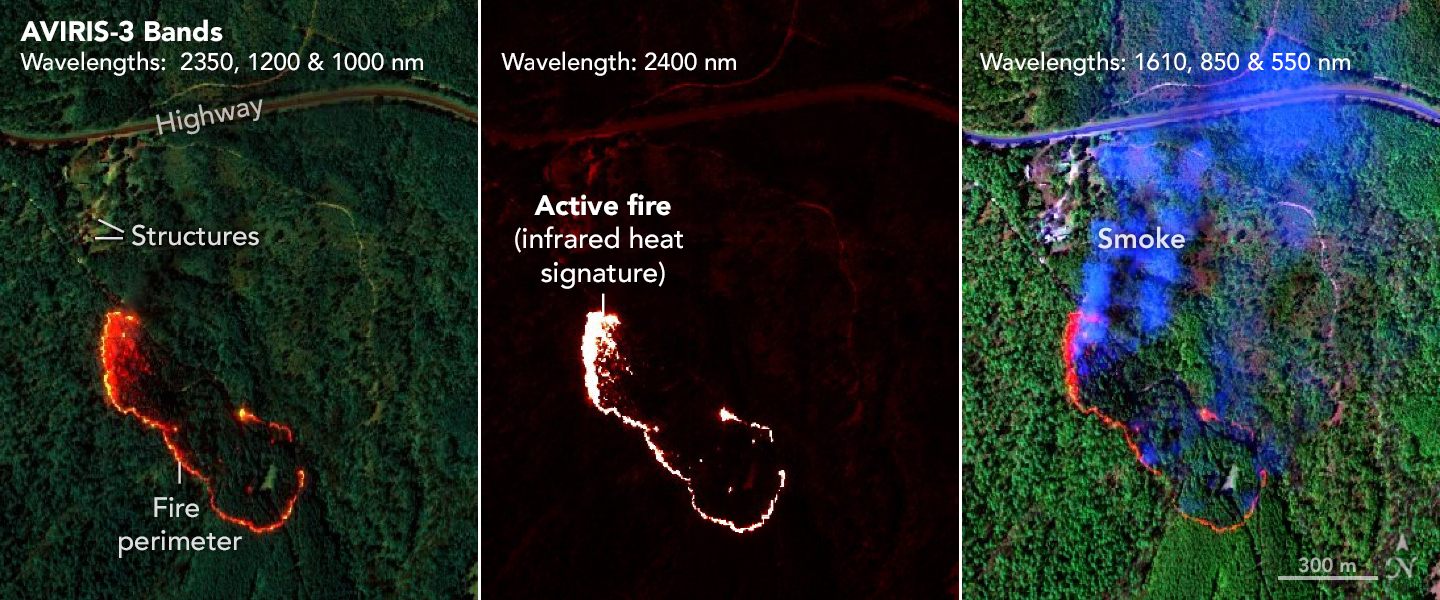

AVIRIS-3 Sensor Captures Data on Wildfire Near Mount Vernon, Alabama

NASA’s AVIRIS-3 sensor, an airborne imaging spectrometer built and operated by the agency’s Jet Propulsion Laboratory in Southern California, captured infrared data on a wildfire about 3 miles (5 kilometers) west of the town of Mount Vernon, Alabama, on March 21, 2025. Within minutes of flying over, real-time maps of the fire were sent via satellite internet to firefighters with the Alabama Forestry Commission, who used it to contain the fire, preventing it from reaching four buildings.

The first image in the series combines reflection data from AVIRIS-3 (Airborne Visible Infrared Imaging Spectrometer 3) at three infrared wavelengths that are invisible to the human eye – 2,350 nanometers, 1,200 nanometers, and 1,000 nanometers. In the resulting composite image, the colors indicate where the fire was burning most intensely. Orange and red areas show cooler-burning areas, while yellow indicates the most intense flames. Burned areas show up as dark red or brown.

The second image in the series looks solely at the 2,400 nanometers wavelength. This wavelength is particularly useful for seeing hot spots and the perimeters of fires, which show brightly against a red background.

The third image in the series combines light at 1,610 nanometers, 850 nanometers, and 550 nanometers. This view shows burn areas and smoke.

The AVIRIS-3 sensor belongs to a line of imaging spectrometers built at JPL since 1986. The instruments have been used to study a wide range of phenomena – including fire – by measuring sunlight reflecting from the planet’s surface. Data from imaging spectrometers like AVIRIS-3 typically takes days or weeks to be processed into highly detailed, multilayer image products used for research. By simplifying the calibration algorithms, researchers were able to process data on a computer aboard the plane in a sliver of the time it otherwise would have taken, and airborne satellite internet connectivity enabled the images to be distributed almost immediately, while the plane was still in flight, rather than after it landed.

Flying about 9,000 feet (3,000 meters) in altitude aboard a NASA King Air B200 research plane, AVIRIS-3 collected data on the Castleberry Fire while preparing for prescribed burn experiments that took place in the Geneva State Forest in Alabama on March 28 and at Fort Stewart-Hunter Army Airfield in Georgia from April 14 to 20. The burns were part of a NASA 2025 FireSense Airborne Campaign.

Credit: NASA/JPL-Caltech, NASA Earth Observatory